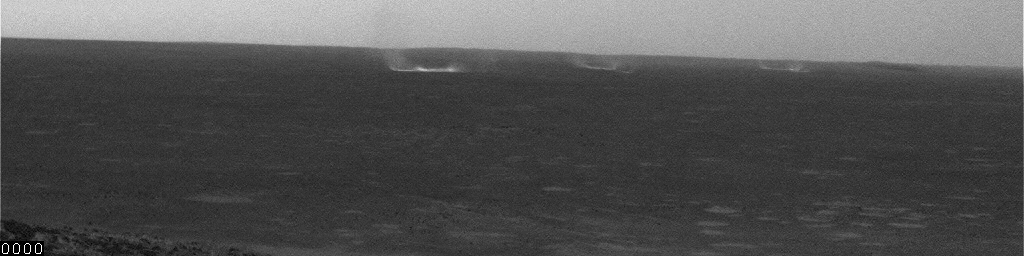

Mars Gusts Blow Toward Spirit

This movie clip shows several gusts and whirlwinds carrying dust as they move toward NASA’s Mars Exploration Rover Spirit. It consists of frames taken by the navigation camera on Spirit during the afternoon of the rover’s 501st martian day, or sol (May 31, 2005). The camera was facing into the wind. Contrast has been enhanced for anything in the images that changes from frame to frame, that is, for the dust moved by wind.

Credit: NASA/JPL/Texas A&M